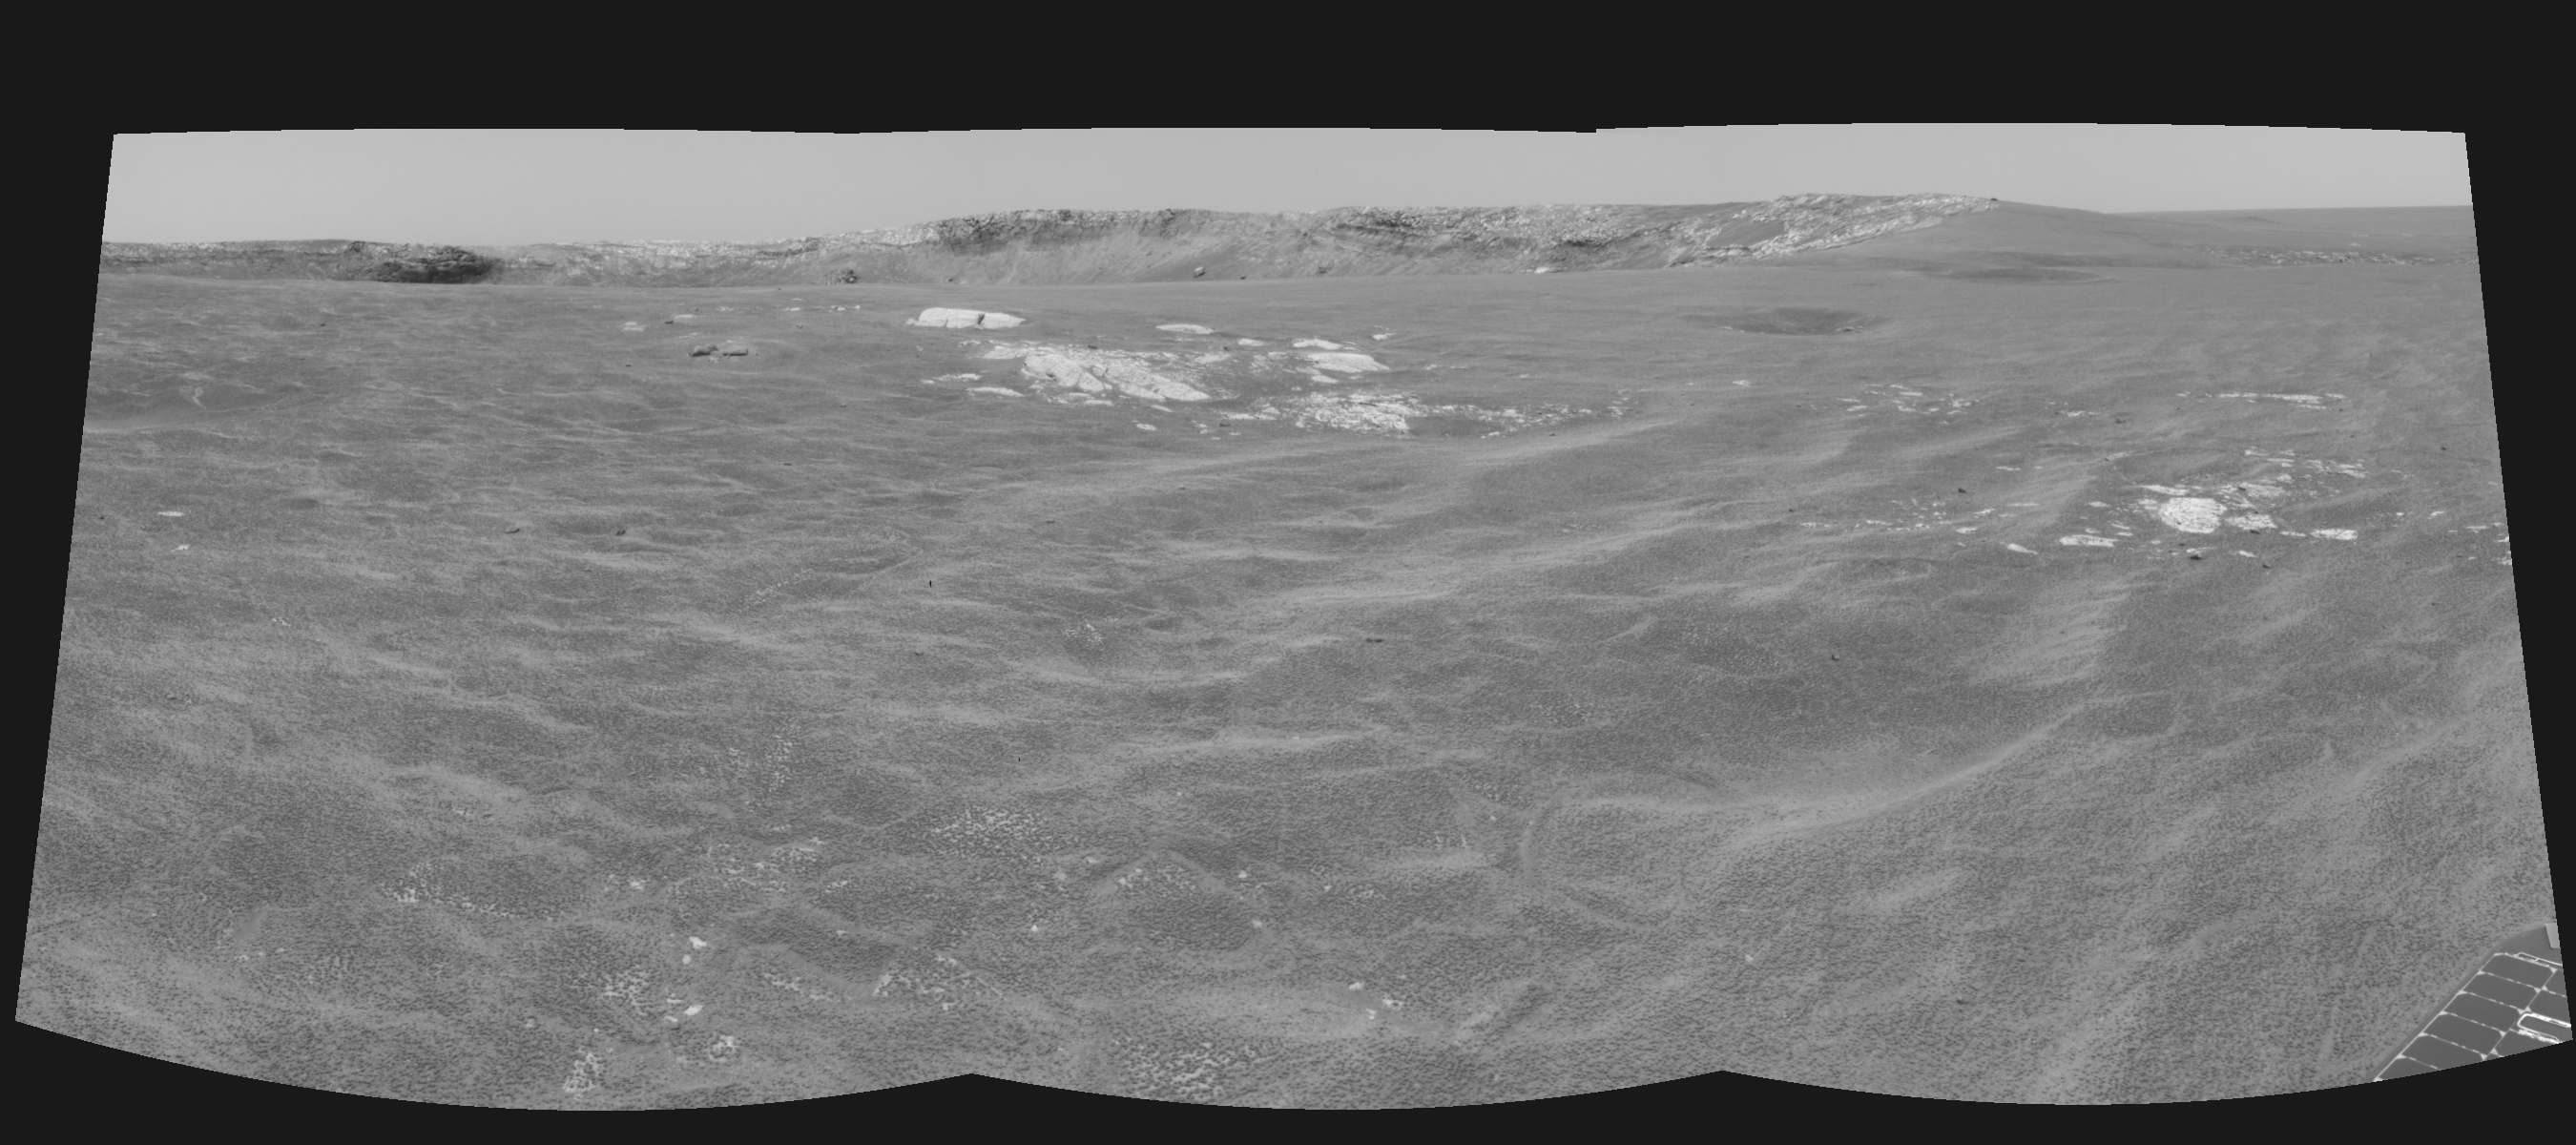

Almost There! (left eye)

This cylindrical-perspective projection was constructed from a sequence of three images taken by the left navigation camera on the Mars Exploration Rover Opportunity. The images were acquired on sol 94 (April 29, 2004) of Opportunity’s mission to Meridiani Planum. The camera acquired the images at approximately 12:40 local solar time, or around 9:15 a.m. Pacific Daylight Time. The images were taken from the rover’s new location about 20 meters (65 feet) away from the rim of Opportunity’s next target, “Endurance Crater.”

See PIA05853 for 3-D view and PIA05855 for right eye view of this left eye cylindrical-perspective projection.

Credit: NASA/JPL